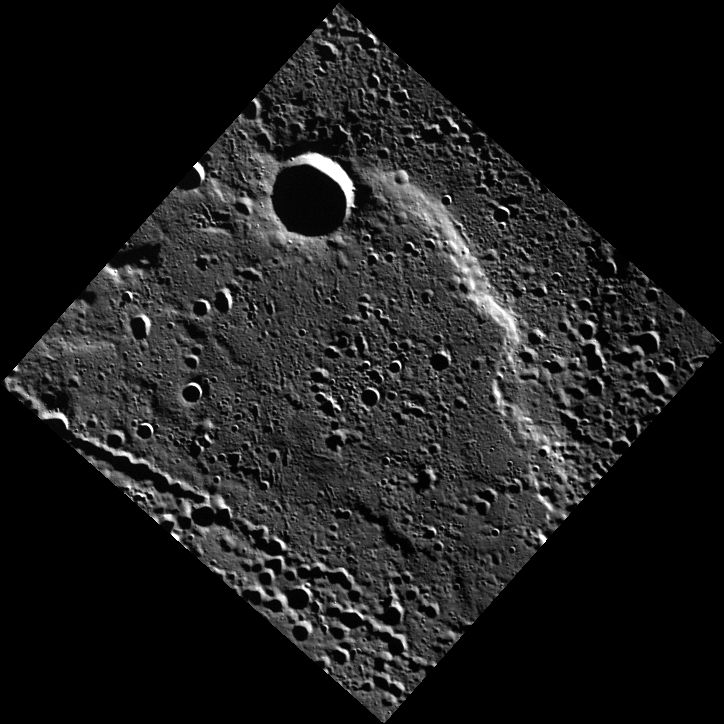

Superposing a Scarp

Today’s image features a 60-km-long scarp, or cliff face, near Mercury’s north pole. This scarp formed as one block of crust thrusted forward over another block. It is possible that this scarp formed as the cooling of the planet’s interior caused global contraction. The crater in the image overprints the scarp, indicating that the crater is younger than the scarp, according to the law of superposition.

This image was acquired as part of MDIS’s high-resolution 3-color imaging campaign. The map produced from this campaign complements the 8-color base map (at an average resolution of 1 km/pixel) acquired during MESSENGER’s primary mission by imaging Mercury’s surface in a subset of the color filters at the highest resolution possible. The three narrow-band color filters are centered at wavelengths of 430 nm, 750 nm, and 1000 nm, and image resolutions generally range from 100 to 400 meters/pixel in the northern hemisphere.

Date acquired: June 25, 2012
Image Mission Elapsed Time (MET): 249125060
Image ID: 2082464
Instrument: Wide Angle Camera (WAC) of the Mercury Dual Imaging System (MDIS)
WAC filter: 9 (996 nanometers)
Center Latitude: 83.73°
Center Longitude: 185.5° E
Resolution: 136 meters/pixel
Scale: Crater diameter is about 11 km (6.6 miles)
Incidence Angle: 85.3°
Emission Angle: 0.1°
Phase Angle: 85.4°

The MESSENGER spacecraft is the first ever to orbit the planet Mercury, and the spacecraft’s seven scientific instruments and radio science investigation are unraveling the history and evolution of the Solar System’s innermost planet. MESSENGER acquired over 150,000 images and extensive other data sets. MESSENGER is capable of continuing orbital operations until early 2015.

For information regarding the use of images, see the MESSENGER image use policy.

Credit: NASA/Johns Hopkins University Applied Physics Laboratory/Carnegie Institution of Washington